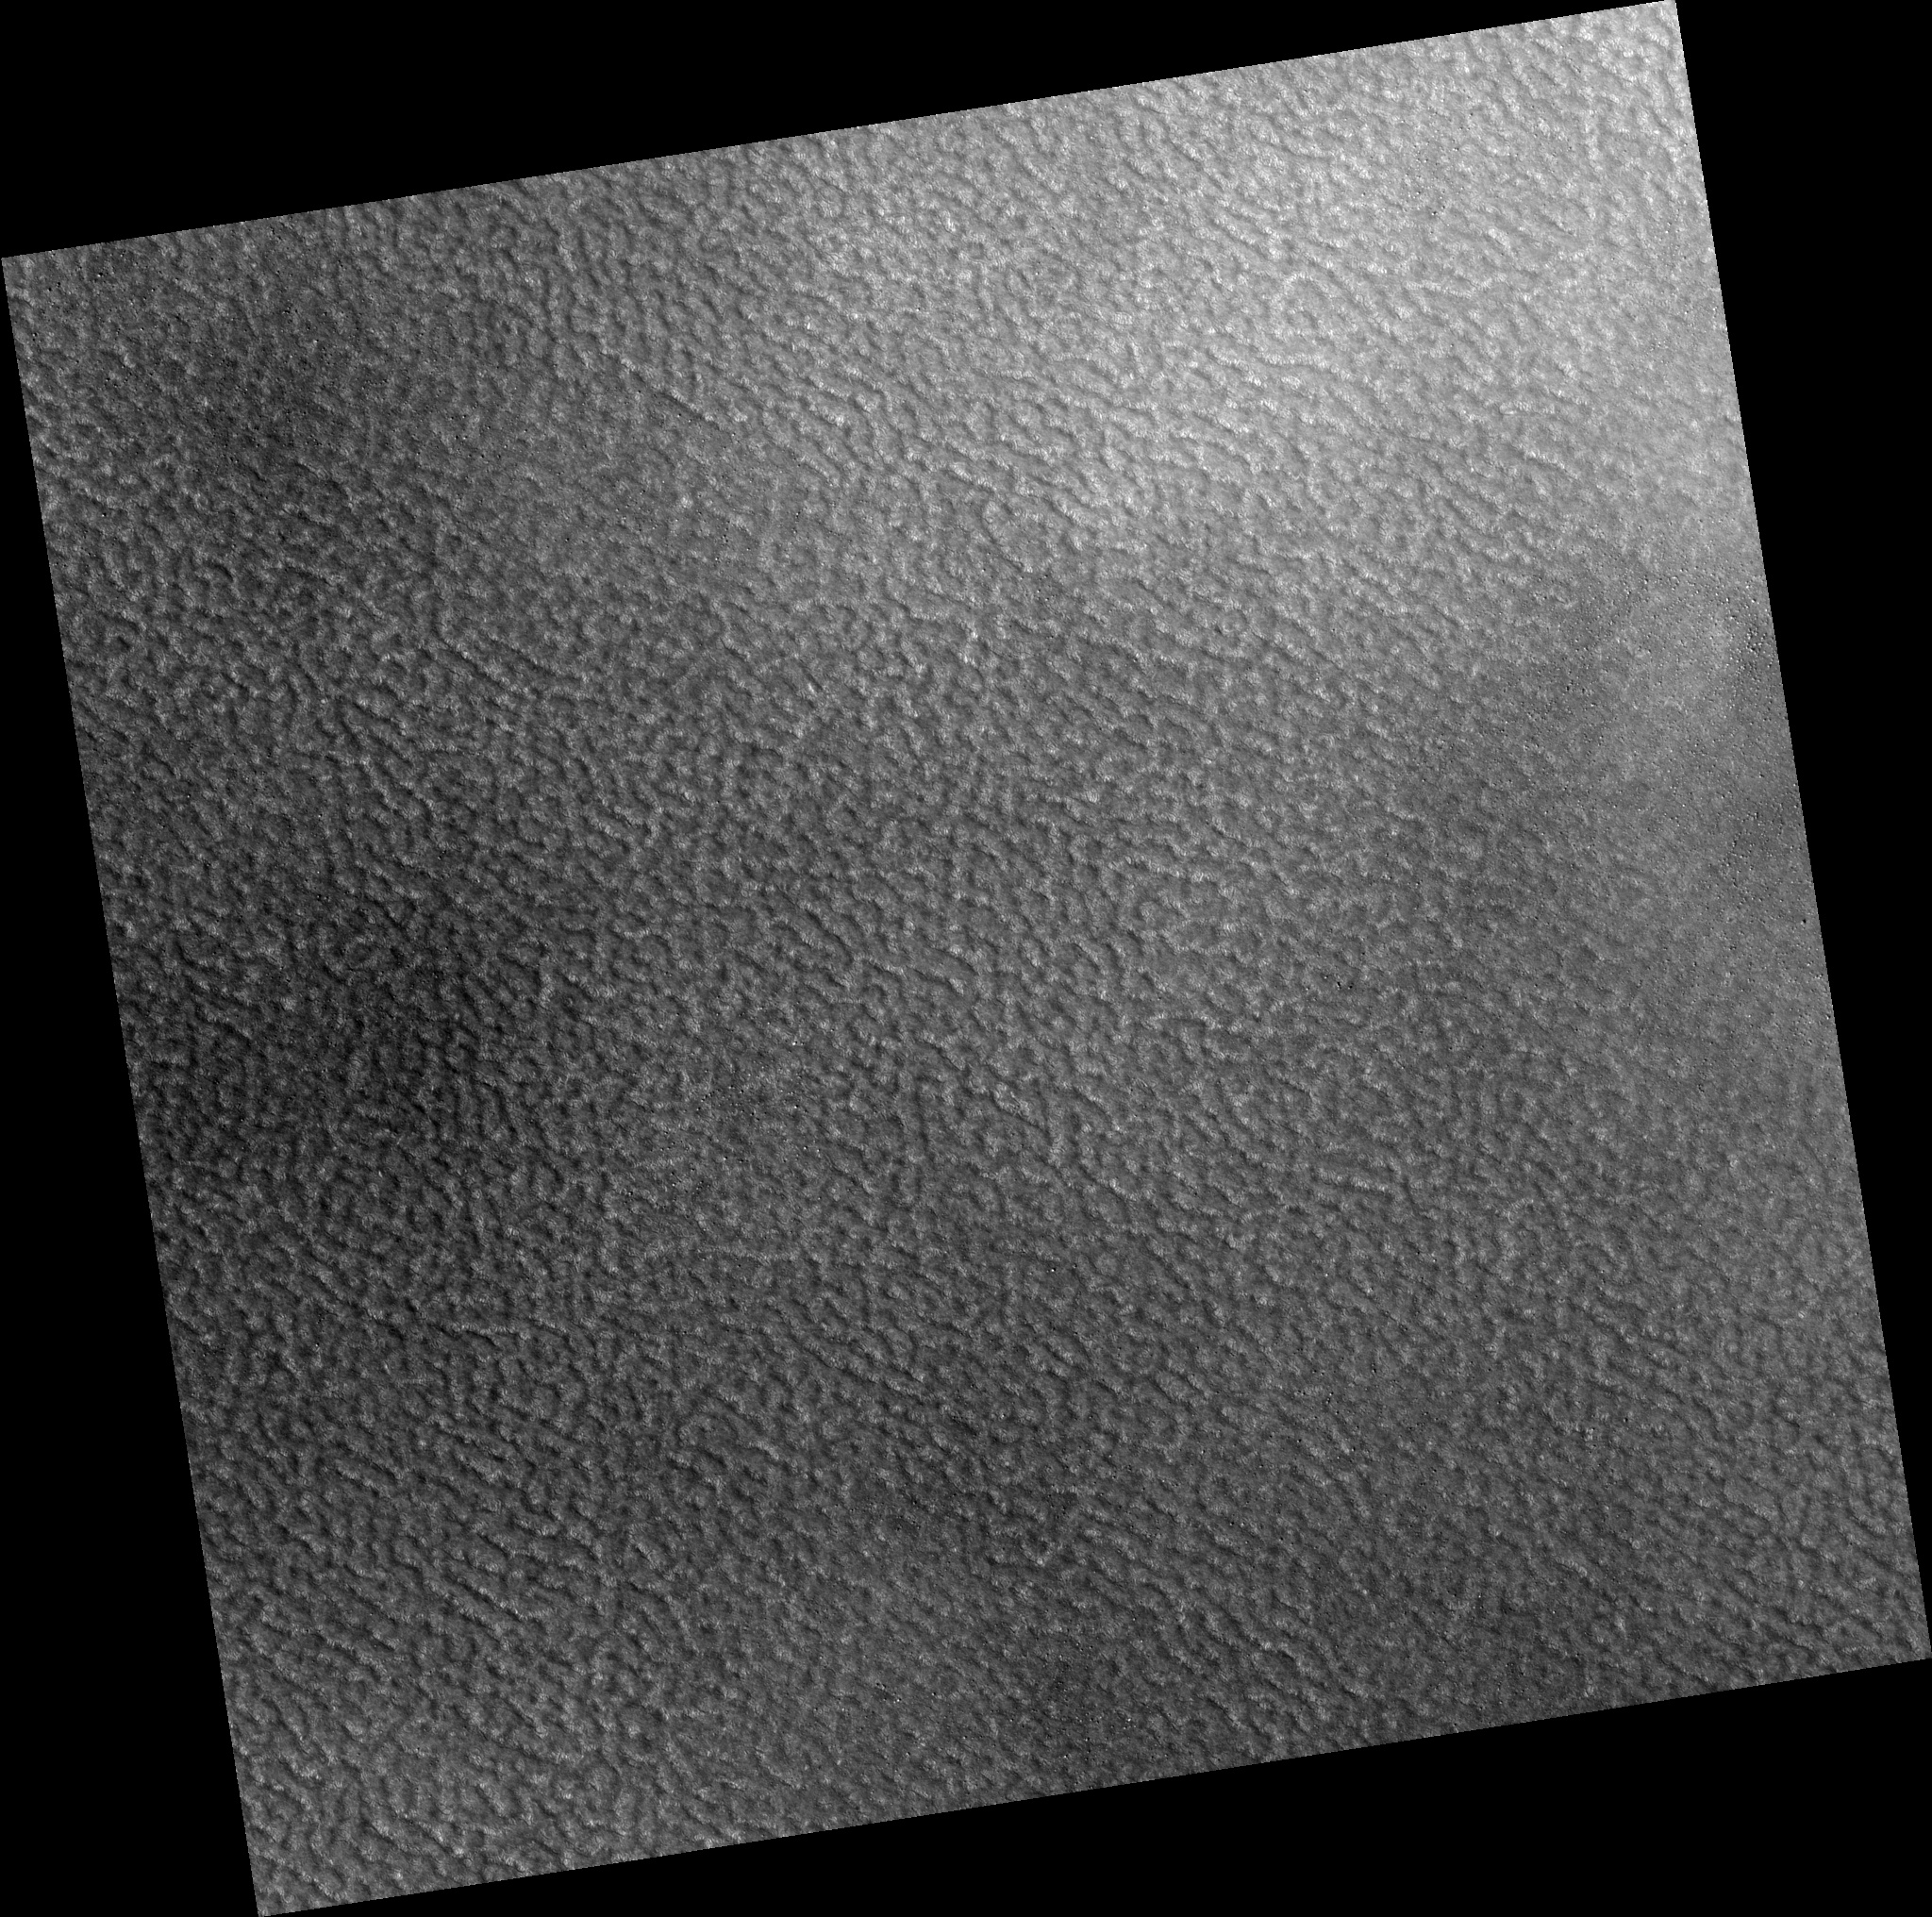

Northern Plains

Image PSP_001389_2500 was taken by the High Resolution Imaging Science Experiment (HiRISE) camera onboard the Mars Reconnaissance Orbiter spacecraft on November 12, 2006. The complete image is centered at 69.5 degrees latitude, 305.4 degrees East longitude. The range to the target site was 314.1 km (196.3 miles). At this distance the image scale is 31.4 cm/pixel (with 1 x 1 binning) so objects ~94 cm across are resolved. The image shown here has been map-projected to 25 cm/pixel. The image was taken at a local Mars time of 3:03 PM and the scene is illuminated from the west with a solar incidence angle of 59 degrees, thus the sun was about 31 degrees above the horizon. At a solar longitude of 134.4 degrees, the season on Mars is Northern Summer.

NASA’s Jet Propulsion Laboratory, a division of the California Institute of Technology in Pasadena, manages the Mars Reconnaissance Orbiter for NASA’s Science Mission Directorate, Washington. Lockheed Martin Space Systems, Denver, is the prime contractor for the project and built the spacecraft. The High Resolution Imaging Science Experiment is operated by the University of Arizona, Tucson, and the instrument was built by Ball Aerospace and Technology Corp., Boulder, Colo.

Credit: NASA/JPL/Univ. of Arizona